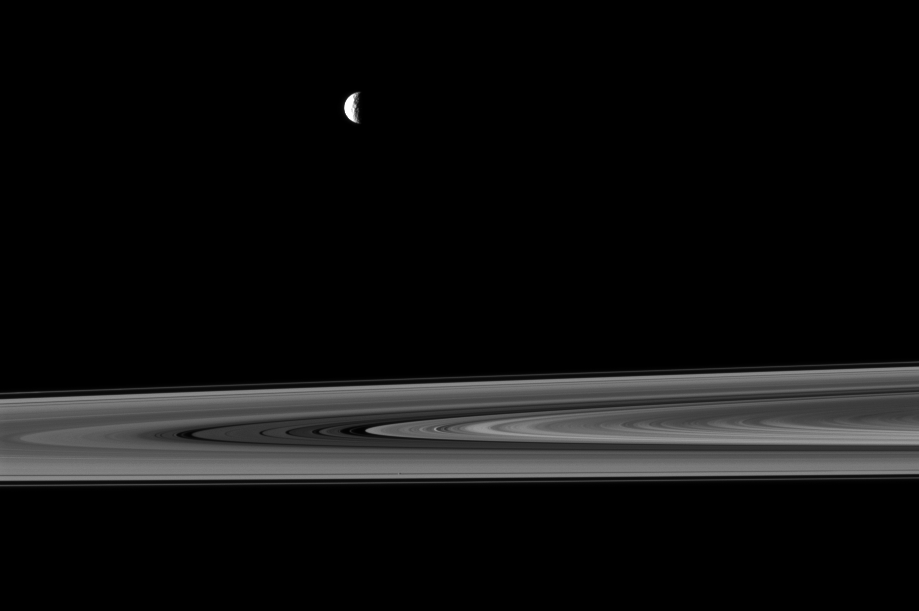

Mimas and Pan

The Cassini spacecraft captures a couple of small moons in this image taken while the spacecraft was nearly in the plane of Saturn’s rings.

Near the top of this image, a crescent Mimas (396 kilometers, or 246 miles across) is closer to Cassini than the rings are. Pan (28 kilometers, or 17 miles across) is visible as a tiny dot in the Encke Gap of the A ring near the middle of the bottom of the image.

This view looks toward the northern, sunlit side of the rings from just above the ringplane.

The image was taken in visible light with the Cassini spacecraft narrow-angle camera on Oct. 19, 2009. The view was obtained at a distance of approximately 2.1 million kilometers (1.3 million miles) from Pan. Image scale is 13 kilometers (8 miles) per pixel.

The Cassini-Huygens mission is a cooperative project of NASA, the European Space Agency and the Italian Space Agency. The Jet Propulsion Laboratory, a division of the California Institute of Technology in Pasadena, manages the mission for NASA’s Science Mission Directorate, Washington, D.C. The Cassini orbiter and its two onboard cameras were designed, developed and assembled at JPL. The imaging operations center is based at the Space Science Institute in Boulder, Colo.

Credit: NASA/JPL/Space Science Institute